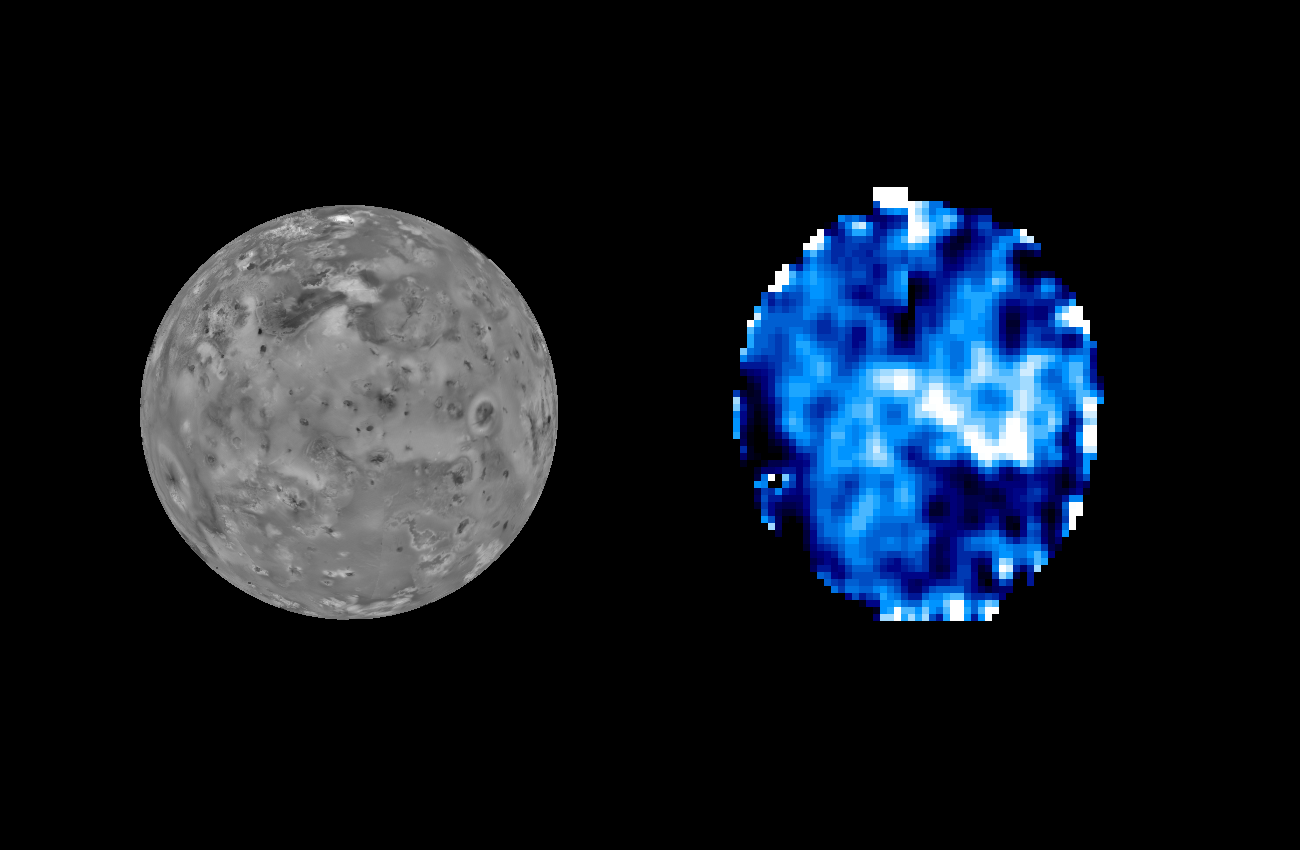

Distribution of Sulfur Dioxide Frost on Io

Sulfur dioxide, normally a gas at room temperatures, is known to exist on Io’s surface as a frost, condensing there from the hot gases emanating from the Io volcanoes. However, the deposition patterns and relation of the frost distribution to the volcanic activity is unknown, since prior measurements lacked the spatial resolution to accurately map the surface frost.

The Galileo Near Infrared Mapping Spectrometer (NIMS) obtained relatively high spatial and spectral resolution images during the C3 orbit, and the characteristic infrared absorptions of sulfur dioxide frost appearing in the spectra were used to produce the SO2 frost map shown on the right. The comparison image on the left (from 1979 Voyager measurements) shows the same view and indicates the surface brightness as seen in visible light.

The frost map shows maximum SO2 concentration as white, lesser amounts as blue coloration, and areas with little or no SO2 as black. The resolution of this map is about 120 km (75 miles), which spans the latitude range 120 W to 270 W.

It is interesting to compare this frost distribution with regions of volcanic activity. Volcanic hotspots identified from NIMS and SSI images occur in many of the dark – low SO2 – areas, a reasonable finding since sulfur dioxide would not condense on such hot regions. The Pele region (to the lower left), N. Colchis hot spots (upper center) and S. Volund (upper right) are good examples of hot spot areas depleted in sulfur dioxide. Much of the rest of this hemisphere of Io has varying amounts of sulfur dioxide present. The most sulfur dioxide-rich area is Colchis Regio, the white area to the right of center.

Of particular interest is the dark area to the south of Colchis Regio. From the study of other NIMS images, it is seen that this region does not have any large, obvious hotspots. However, it is depleted in sulfur dioxide.

The Jet Propulsion Laboratory, Pasadena, CA manages the mission for NASA’s Office of Space Science, Washington, DC.

Credit: NASA/JPL